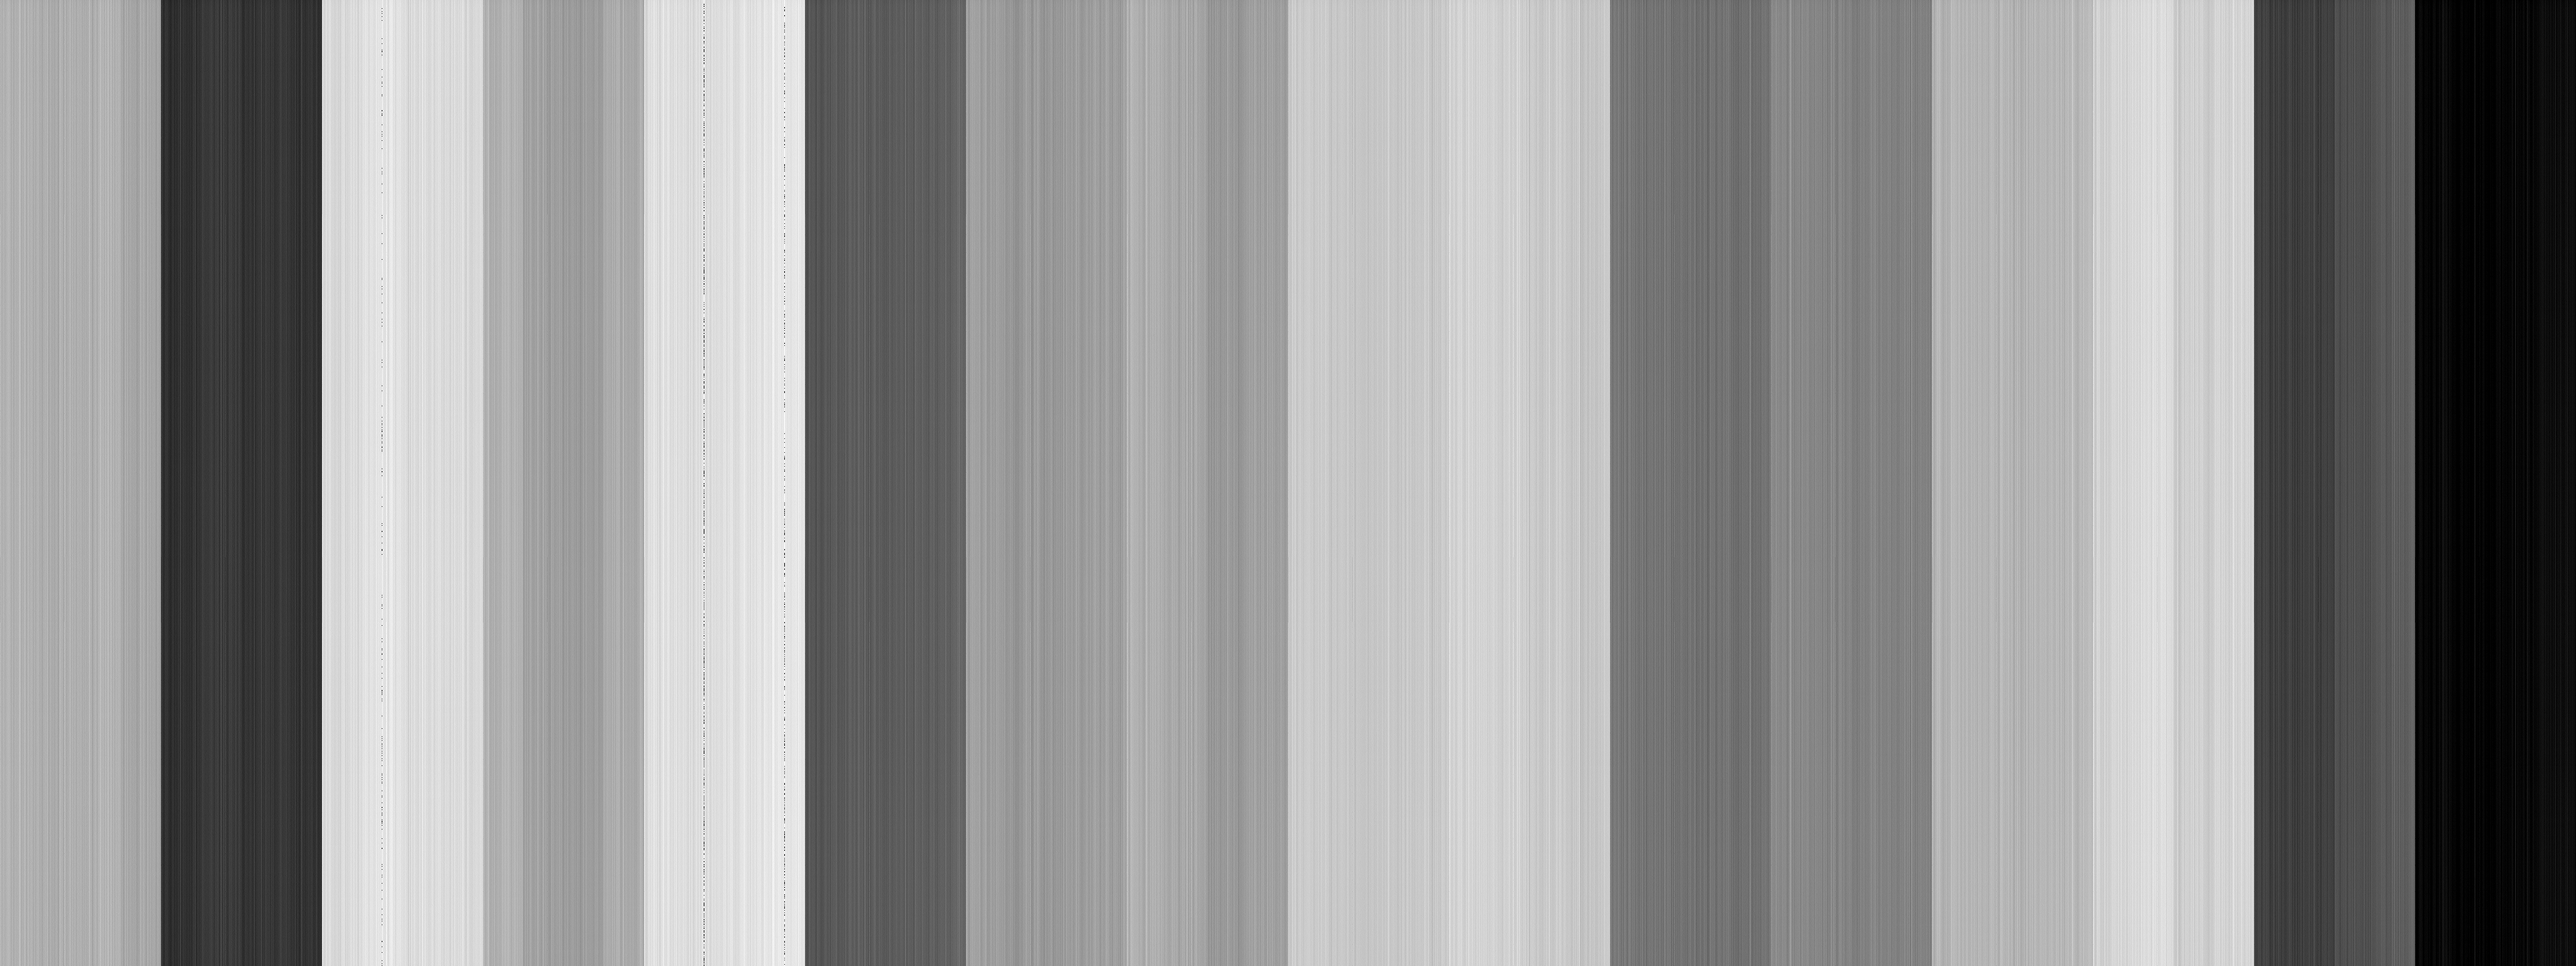

Europa Clipper Camera Passes First Test in Space

Soon after NASA’s Europa Clipper spacecraft launched toward Jupiter’s icy moon on Oct. 14, 2024, the mission team powered on each of the science instruments for a series of test or “checkout” activities. The Europa Imaging System – with its narrow-angle and wide-angle cameras – underwent its first checkouts in December 2024.

Each camera has a cover to protect its sensitive detectors from the Sun while the spacecraft moves through the inner solar system, so the test images only show low-level variations in the sensitivity of the detector system. This image, taken by the narrow-angle camera (or NAC), has been enhanced to show more subtle variations in brightness. The pattern shown here matched similar test images taken before launch, confirming the camera is working as expected.

The large, 8-megapixel detectors are divided into 16 sections to capture data quickly during the very fast, low-altitude flybys of Europa. Each section has a slightly different background brightness level, which gives it the image a striped appearance. Images like this are used to correct the background pattern in science observations.

Instrument scientists and engineers at the Johns Hopkins Applied Physics Laboratory (APL), where the camera was designed and built, will use images like this to calibrate the science imagery it eventually gathers above Europa. The team also, for the first time in flight, moved the gimbal that will allow the NAC to target specific locations on Europa.

In 2027, the spacecraft will be far enough from the Sun to safely open the lens covers and capture the first images, which will of starfields until arrival at the Jupiter system in 2030.

Learn more about the Europa Imaging System.

Europa Clipper’s three main science objectives are to determine the thickness of the moon’s icy shell and its interactions with the ocean below, to investigate its composition, and to characterize its geology. The mission’s detailed exploration of Europa will help scientists better understand the astrobiological potential for habitable worlds beyond our planet.

Managed by Caltech in Pasadena, California, NASA’s Jet Propulsion Laboratory led the development of the Europa Clipper mission in partnership with the Johns Hopkins Applied Physics Laboratory in Laurel, Maryland, for NASA’s Science Mission Directorate in Washington. The main spacecraft body was designed by APL in collaboration with JPL and NASA’s Goddard Space Flight Center in Greenbelt, Maryland, NASA’s Marshall Space Flight Center in Huntsville, Alabama, and NASA’s Langley Research Center in Hampton, Virginia. The Planetary Missions Program Office at Marshall executes program management of the Europa Clipper mission.

Credit: NASA/JPL-Caltech/Johns Hopkins APL